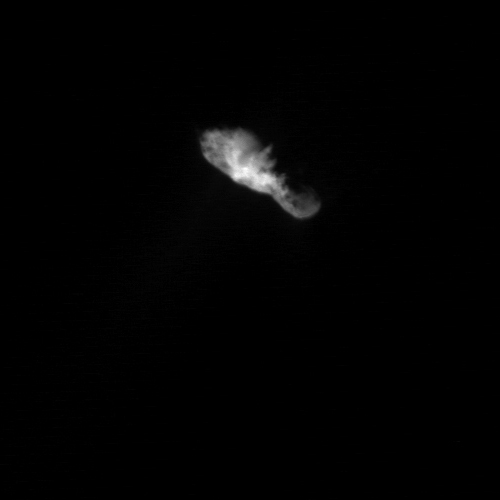

Comet Borrelly’s Varied Landscape

In this Deep Space 1 image of comet Borrelly, sunlight illuminates the bowling-pin shaped nucleus from directly below. At this distance, many features become vivid on the surface of the nucleus, including a jagged line between day and night on the comet, rugged terrain on both ends with dark patches, and smooth, brighter terrain near the center. The smallest discernible features are about 110 meters (120 yards) across.

Deep Space 1 completed its primary mission testing ion propulsion and 11 other advanced, high-risk technologies in September 1999. NASA extended the mission, taking advantage of the ion propulsion and other systems to undertake this chancy but exciting, and ultimately successful, encounter with the comet. More information can be found on the Deep Space 1 home page at http://nmp.jpl.nasa.gov/ds1/.

Deep Space 1 was launched in October 1998 as part of NASA’s New Millennium Program, which is managed by JPL for NASA’s Office of Space Science, Washington, D.C. The California Institute of Technology manages JPL for NASA.

Credit: NASA/JPL